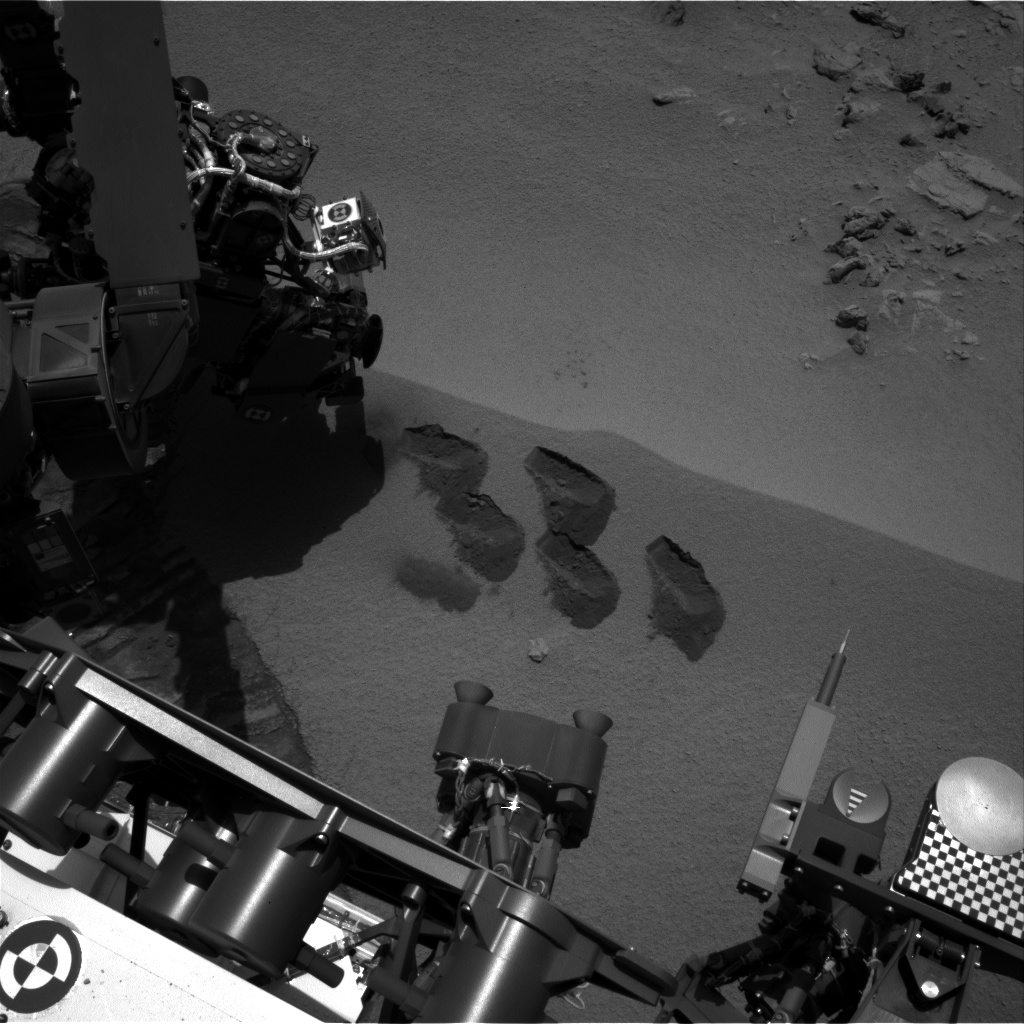

Five Bites Into Mars

NASA’s Mars rover Curiosity used a mechanism on its robotic arm to dig up five scoopfuls of material from a patch of dusty sand called “Rocknest,” producing the five bite-mark pits visible in this image from the rover’s left Navigation Camera (Navcam). Each of the pits is about 2 inches (5 centimeters) wide.

The fifth scoopful at Rocknest — leaving the upper middle bite mark — was collected during the mission’s 93rd Martian day, or sol (Nov. 9, 2012). This image was taken later that same sol. A sample from that fifth scoop was analyzed over the next two sols by Curiosity’s Sample Analysis at Mars (SAM) suite of instruments inside the rover. A second sample from the same scoopful of material was delivered to SAM for analysis on Sol 96 (Nov. 12). No further scooping of soil samples is planned at Rocknest.

The first Rocknest scoop was collected during Sol 61 (Oct. 7). Fine sand and dust from that scoopful and two subsequent ones were used for scrubbing the inside surfaces of chambers in the sample-handling mechanism on the arm. Samples from scoops three, four and five were analyzed by the Chemistry and Mineralogy instrument inside the rover.

NASA’s Jet Propulsion Laboratory, a division of the California Institute of Technology, Pasadena, manages the Mars Science Laboratory Project for NASA’s Science Mission Directorate, Washington. JPL designed and built the rover.

Credit: NASA/JPL-Caltech